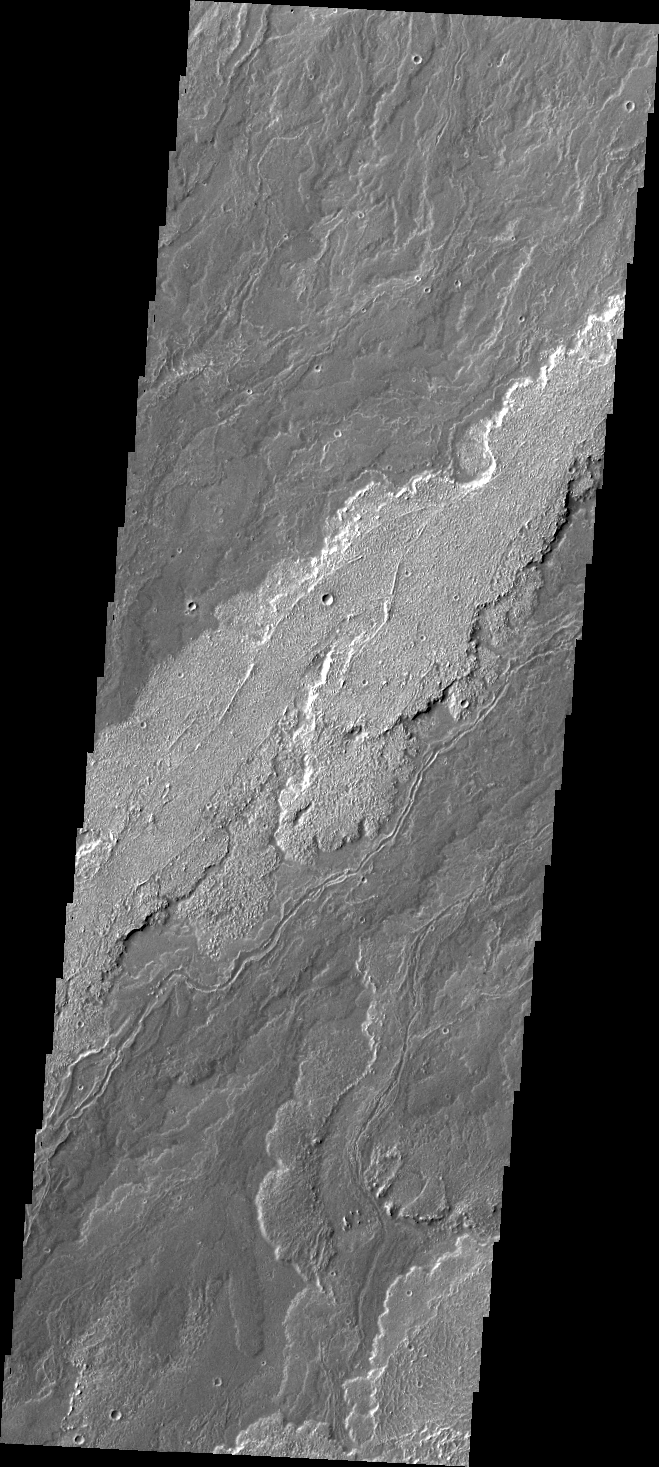

Arsia Mons Flows

The lava flows in this VIS image are part of the extensive flow field of Arsia Mons.

Credit: NASA/JPL/ASU